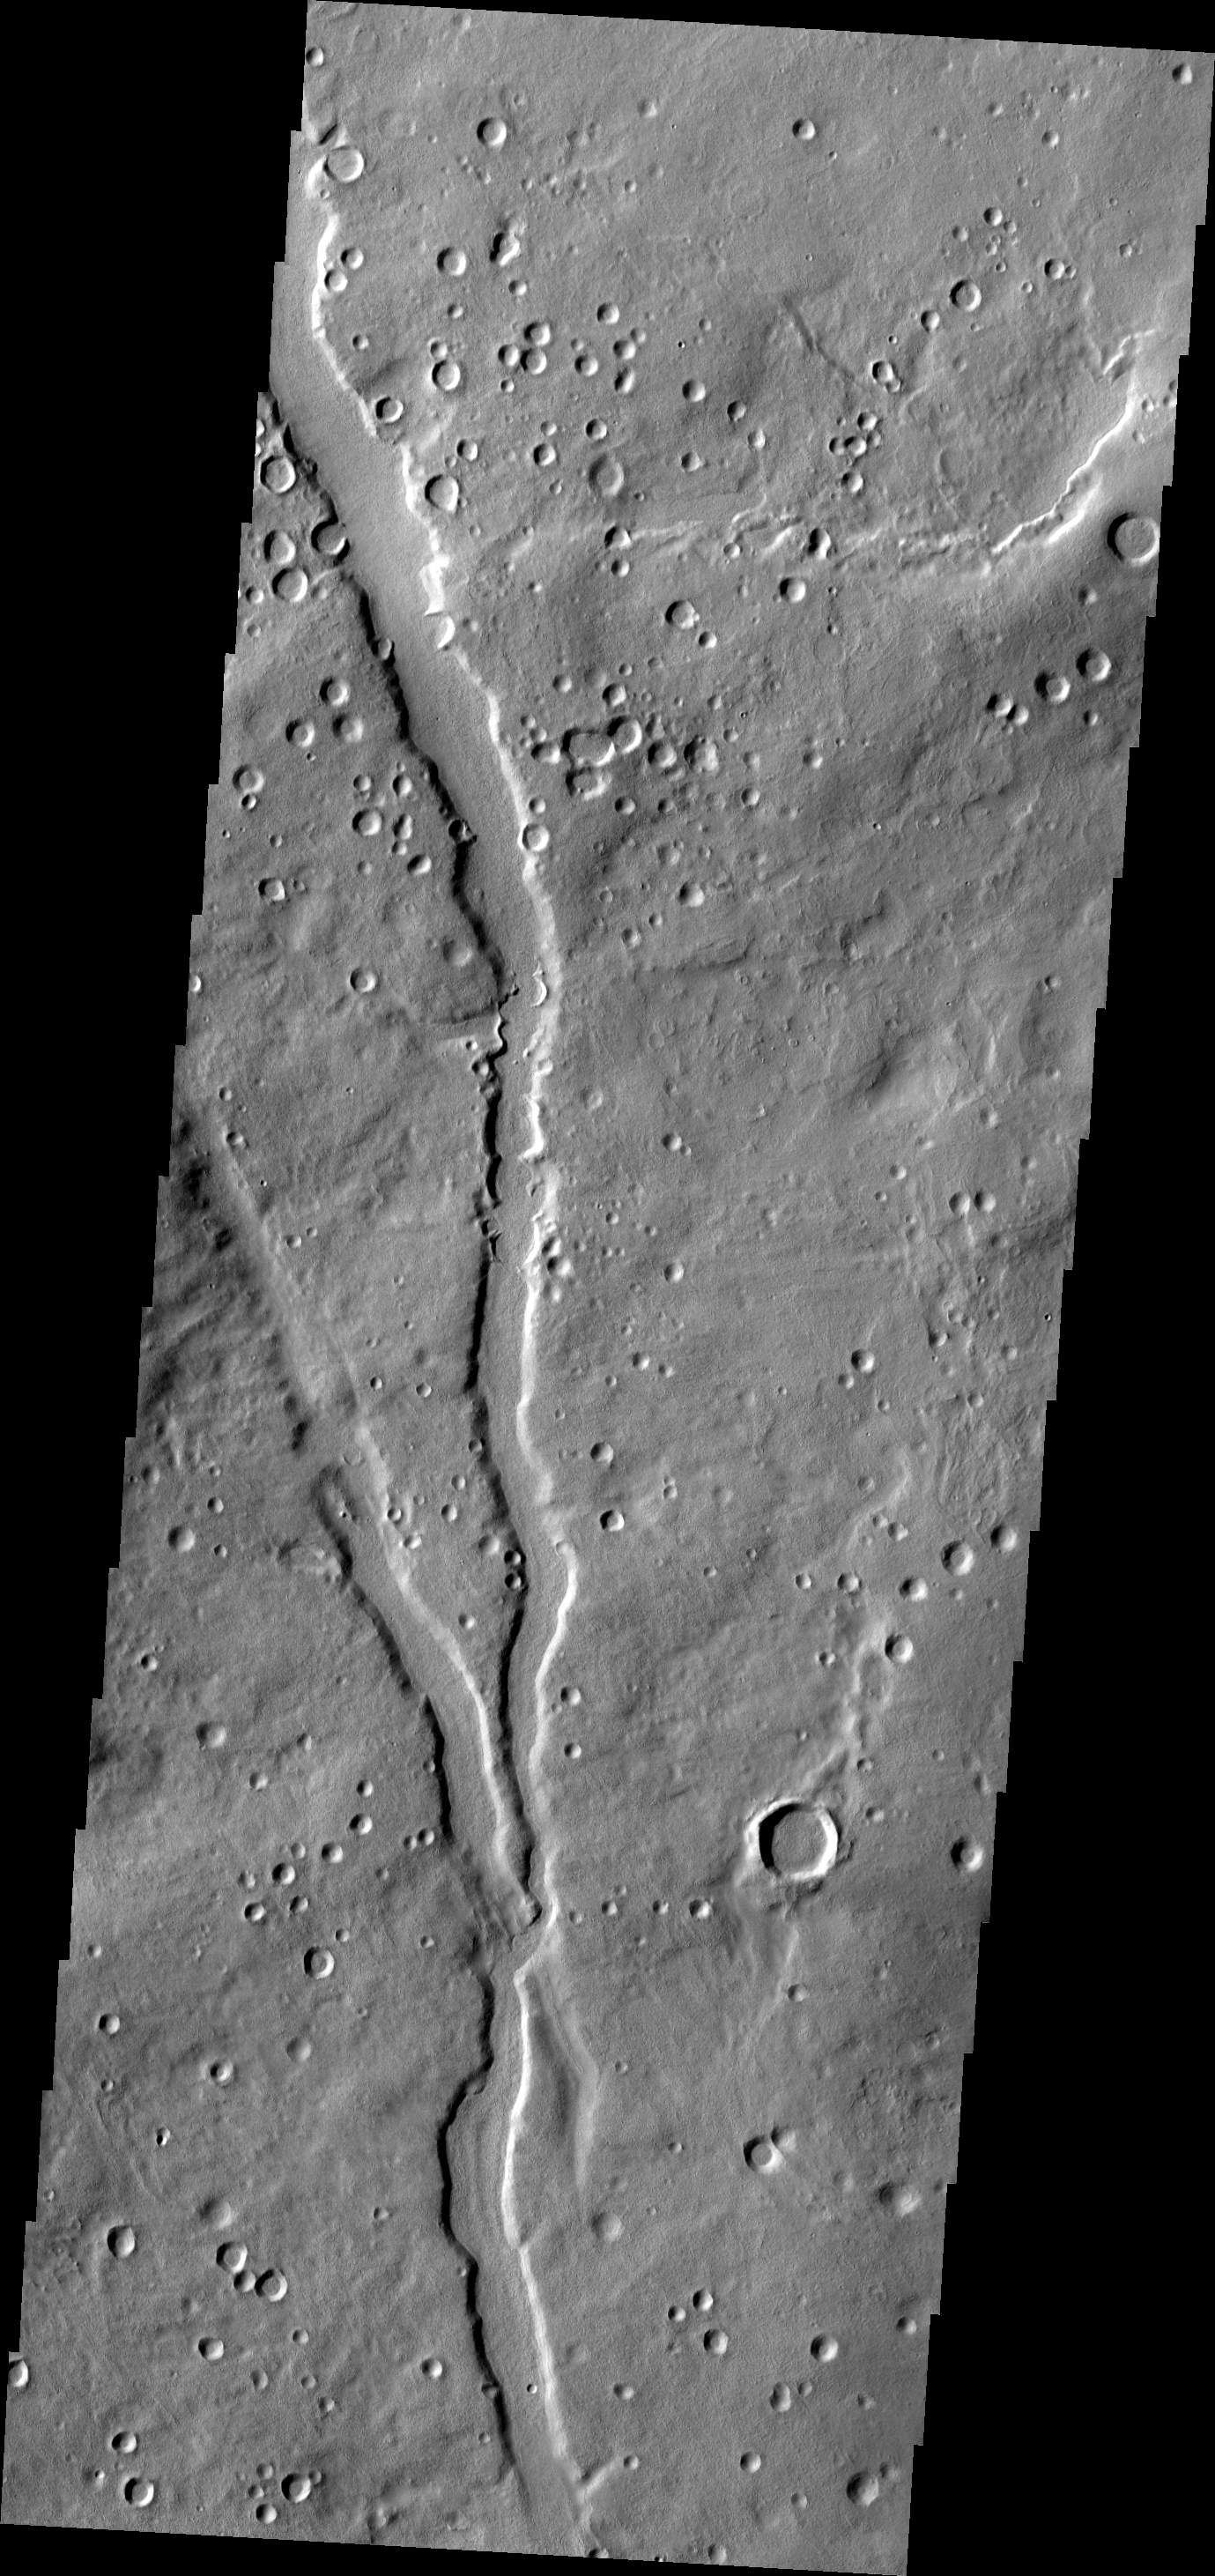

Terra Sabaea

The channel in this VIS image is located in the plains of Terra Sabaea.

Image information: VIS instrument. Latitude 33.6N, Longitude 49.4E. 19 meter/pixel resolution.

Please see the THEMIS Data Citation Note for details on crediting THEMIS images.

Note: this THEMIS visual image has not been radiometrically nor geometrically calibrated for this preliminary release. An empirical correction has been performed to remove instrumental effects. A linear shift has been applied in the cross-track and down-track direction to approximate spacecraft and planetary motion. Fully calibrated and geometrically projected images will be released through the Planetary Data System in accordance with Project policies at a later time.

NASA’s Jet Propulsion Laboratory manages the 2001 Mars Odyssey mission for NASA’s Office of Space Science, Washington, D.C. The Thermal Emission Imaging System (THEMIS) was developed by Arizona State University, Tempe, in collaboration with Raytheon Santa Barbara Remote Sensing. The THEMIS investigation is led by Dr. Philip Christensen at Arizona State University. Lockheed Martin Astronautics, Denver, is the prime contractor for the Odyssey project, and developed and built the orbiter. Mission operations are conducted jointly from Lockheed Martin and from JPL, a division of the California Institute of Technology in Pasadena.

Credit: NASA/JPL/ASU